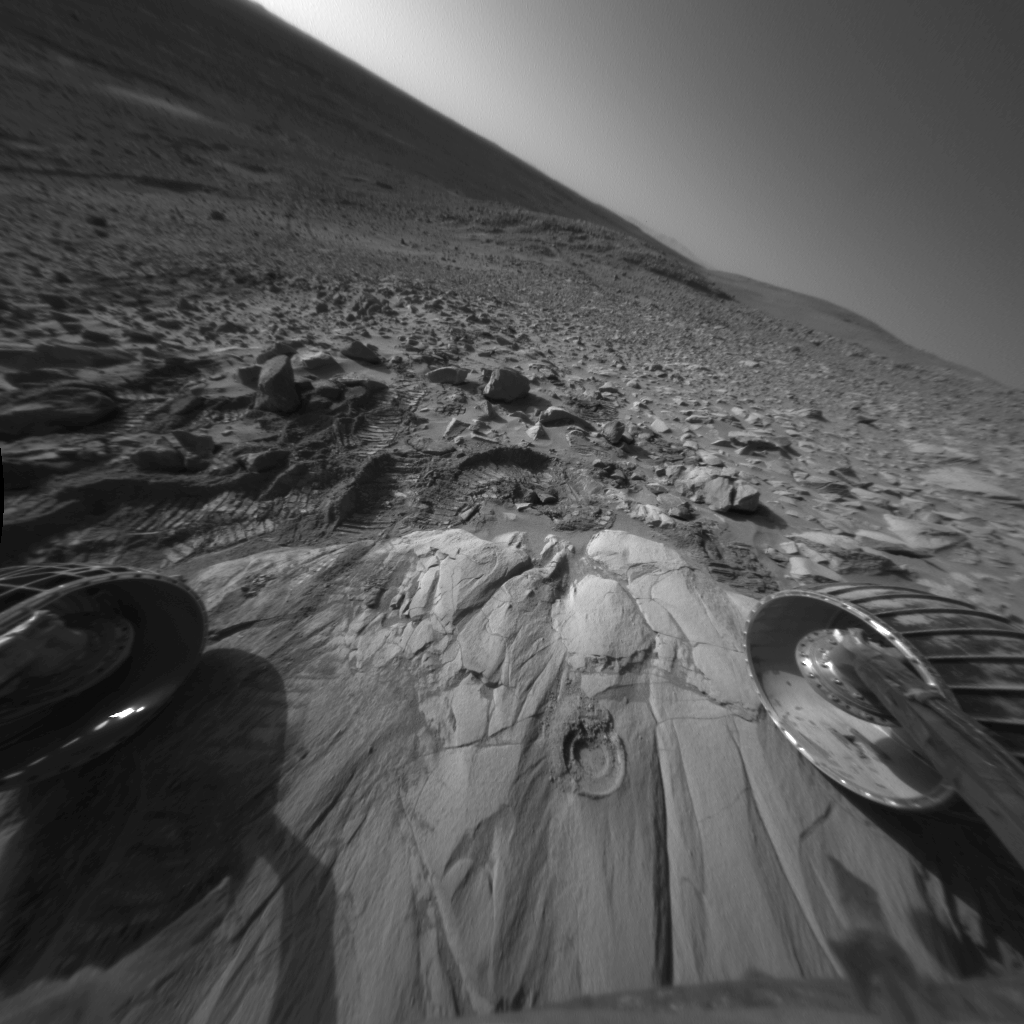

Window to ‘Clovis’s’ Altered Past

This image taken by the Mars Exploration Rover Spirit shows a rock outcrop dubbed “Clovis.” The rock was discovered to be softer than other rocks studied so far at Gusev Crater after the rover easily ground a hole (center) into it with its rock abrasion tool. An analysis of the interior of the hole with the rover’s alpha particle X-ray spectrometer found higher concentrations of sulfur, bromine and chlorine compared to basaltic, or volcanic, rocks at Gusev. This might indicate that Clovis was chemically altered, and that fluids once flowed through the rock depositing these elements. Spirit’s solar panels can be seen in the foreground. This image was taken by the rover’s navigation camera on sol 205 (July 31, 2004).

Credit: NASA/JPL